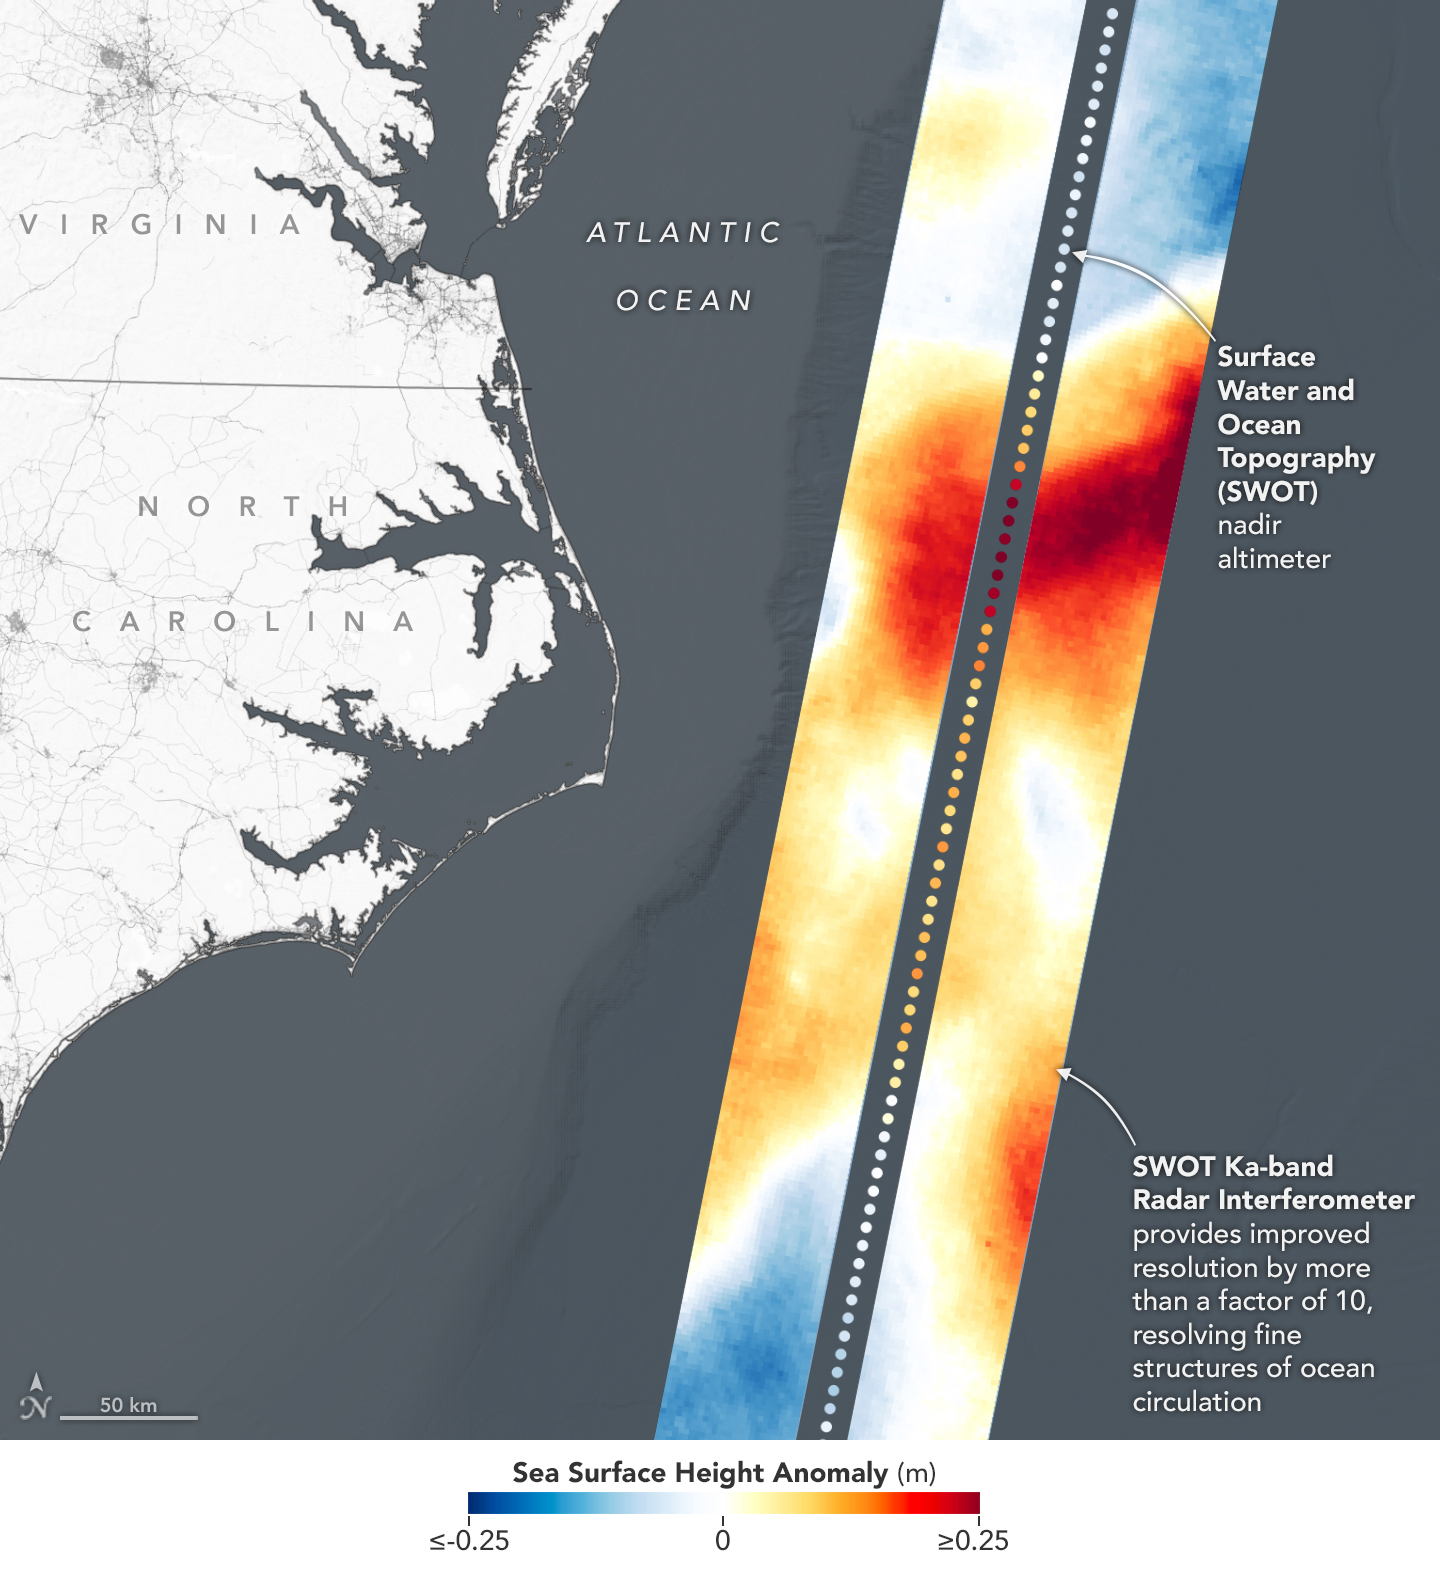

SWOT Satellite’s Sea Level ‘First Light’

This visualization shows sea surface height measurements in the Gulf Stream off the coast of North Carolina and Virginia. The data was collected on Jan. 21, 2023, by an instrument on the Surface Water and Ocean Topography (SWOT) satellite called the Ka-band Radar Interferometer (KaRIn). KaRIn’s two antennas acquired data that was mapped as two wide, colored strips spanning a total of 75 miles (120 kilometers) across.

In the visualization, red and orange areas represent sea levels that are higher than the global average, while shades of blue represent sea levels that are lower than average. The spatial resolution of SWOT ocean measurements is 10 times greater than the composite of sea surface height data gathered over the same area by seven other satellites that same day.

KaRIn is the scientific heart of the SWOT mission. It’s a radar instrument with one antenna at each end of a boom that’s 33 feet (10 meters) long. This enables KaRIn to look off to either side of a center line directly below the satellite as the instrument bounces microwave signals off of Earth’s surface. The returning radar signals arrive at each antenna slightly out of step, or phase, from one another. When these signals are combined with other information about the antennas and the satellite’s altitude, scientists will be able to map the height of water on Earth’s surface with never-before-seen clarity.

Led by NASA and the French space agency Centre National d’Études Spatiales (CNES), SWOT will measure the height of water on over 90% of Earth’s surface, providing a high-definition survey of our planet’s water for the first time. The satellite’s measurements of freshwater bodies and the ocean will provide insights into how the ocean influences climate change; how a warming world affects lakes, rivers, and reservoirs; and how communities can better prepare for disasters like floods.

Launched on Dec. 16, 2022, from Vandenberg Space Force Base in central California, SWOT is now in a six-month period called commissioning, calibration and validation. This is when engineers on the mission check out the satellite’s systems and science instruments to ensure data accuracy before the start of science operations in July.

SWOT was jointly developed by NASA and CNES, with contributions from the Canadian Space Agency (CSA) and the UK Space Agency. NASA’s Jet Propulsion Laboratory, which is managed for the agency by Caltech in Pasadena, California, leads the U.S. component of the project. For the flight system payload, NASA provided the Ka-band Radar Interferometer (KaRIn) instrument, a GPS science receiver, a laser retroreflector, a two-beam microwave radiometer, and NASA instrument operations. CNES provided the Doppler Orbitography and Radioposition Integrated by Satellite (DORIS) system, the dual frequency Poseidon altimeter (developed by Thales Alenia Space), the KaRIn radio-frequency subsystem (together with Thales Alenia Space and with support from the UK Space Agency), the satellite platform, and ground operations. CSA provided the KaRIn high-power transmitter assembly. NASA provided the launch vehicle and the agency’s Launch Services Program, based at Kennedy Space Center, managed the associated launch services.

Credit: NASA/JPL-Caltech